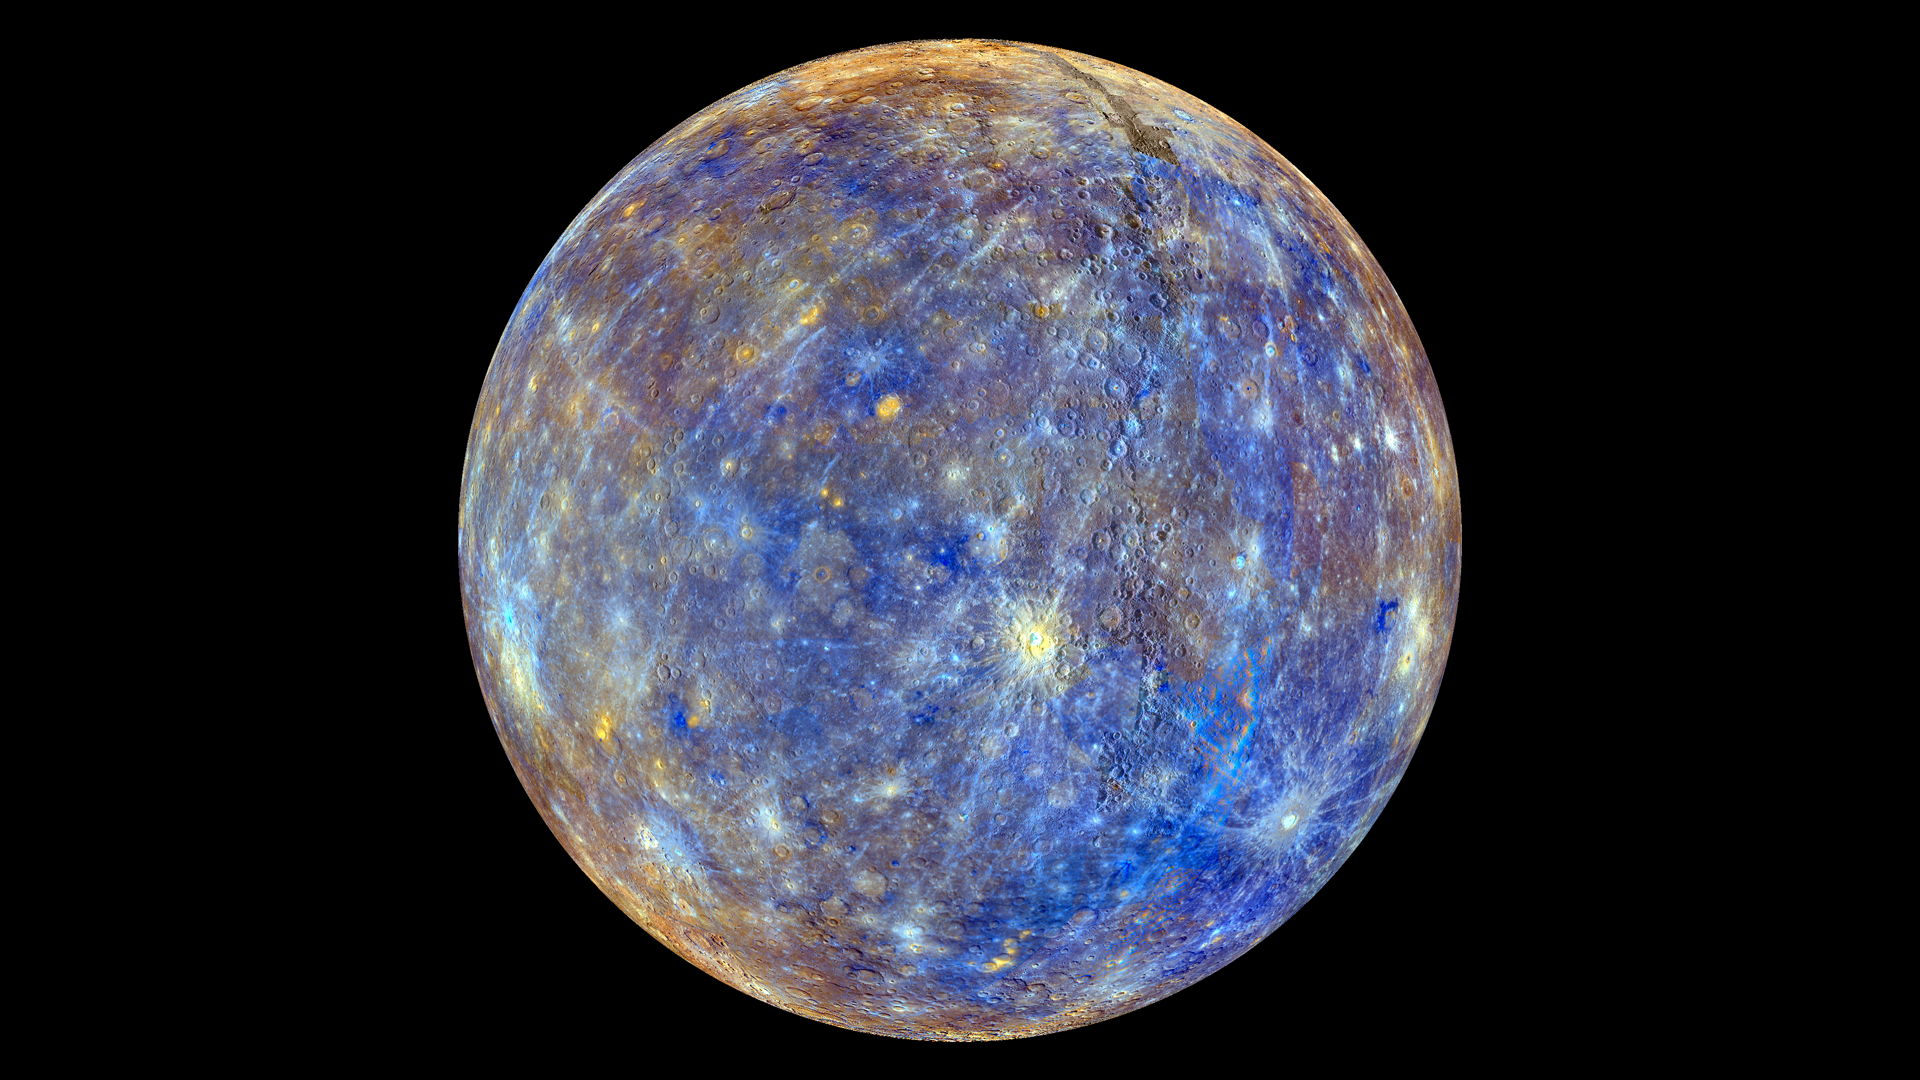

Colors of the Innermost Planet: View 2

This colorful view of Mercury was produced by using images from the color base map imaging campaign during MESSENGER’s primary mission. These colors are not what Mercury would look like to the human eye, but rather the colors enhance the chemical, mineralogical, and physical differences between the rocks that make up Mercury’s surface.

Young crater rays, extending radially from fresh impact craters, appear light blue or white. Medium- and dark-blue areas are a geologic unit of Mercury’s crust known as the “low-reflectance material”, thought to be rich in a dark, opaque mineral. Tan areas are plains formed by eruption of highly fluid lavas. The crater in the upper right whose rays stretch across the planet is Hokusai.

To see the other side of the planet view this image.

To watch a movie of this colorful view of Mercury as a spinning globe click here or visit the mission’s Movie Page.

Instrument: Wide Angle Camera (WAC) of the Mercury Dual Imaging System (MDIS)
Center Latitude: 0°
Center Longitude: 320° E
Scale: Mercury’s diameter is 4880 kilometers (3030 miles)
Map Projection: orthographic

The MESSENGER spacecraft is the first ever to orbit the planet Mercury, and the spacecraft’s seven scientific instruments and radio science investigation are unraveling the history and evolution of the Solar System’s innermost planet. Visit the Why Mercury? section of this website to learn more about the key science questions that the MESSENGER mission is addressing. During the one-year primary mission, MDIS acquired 88,746 images and extensive other data sets. MESSENGER is now in a year-long extended mission, during which plans call for the acquisition of more than 80,000 additional images to support MESSENGER’s science goals.

For information regarding the use of images, see the MESSENGER image use policy.

Credit: NASA/Johns Hopkins University Applied Physics Laboratory/Carnegie Institution of Washington